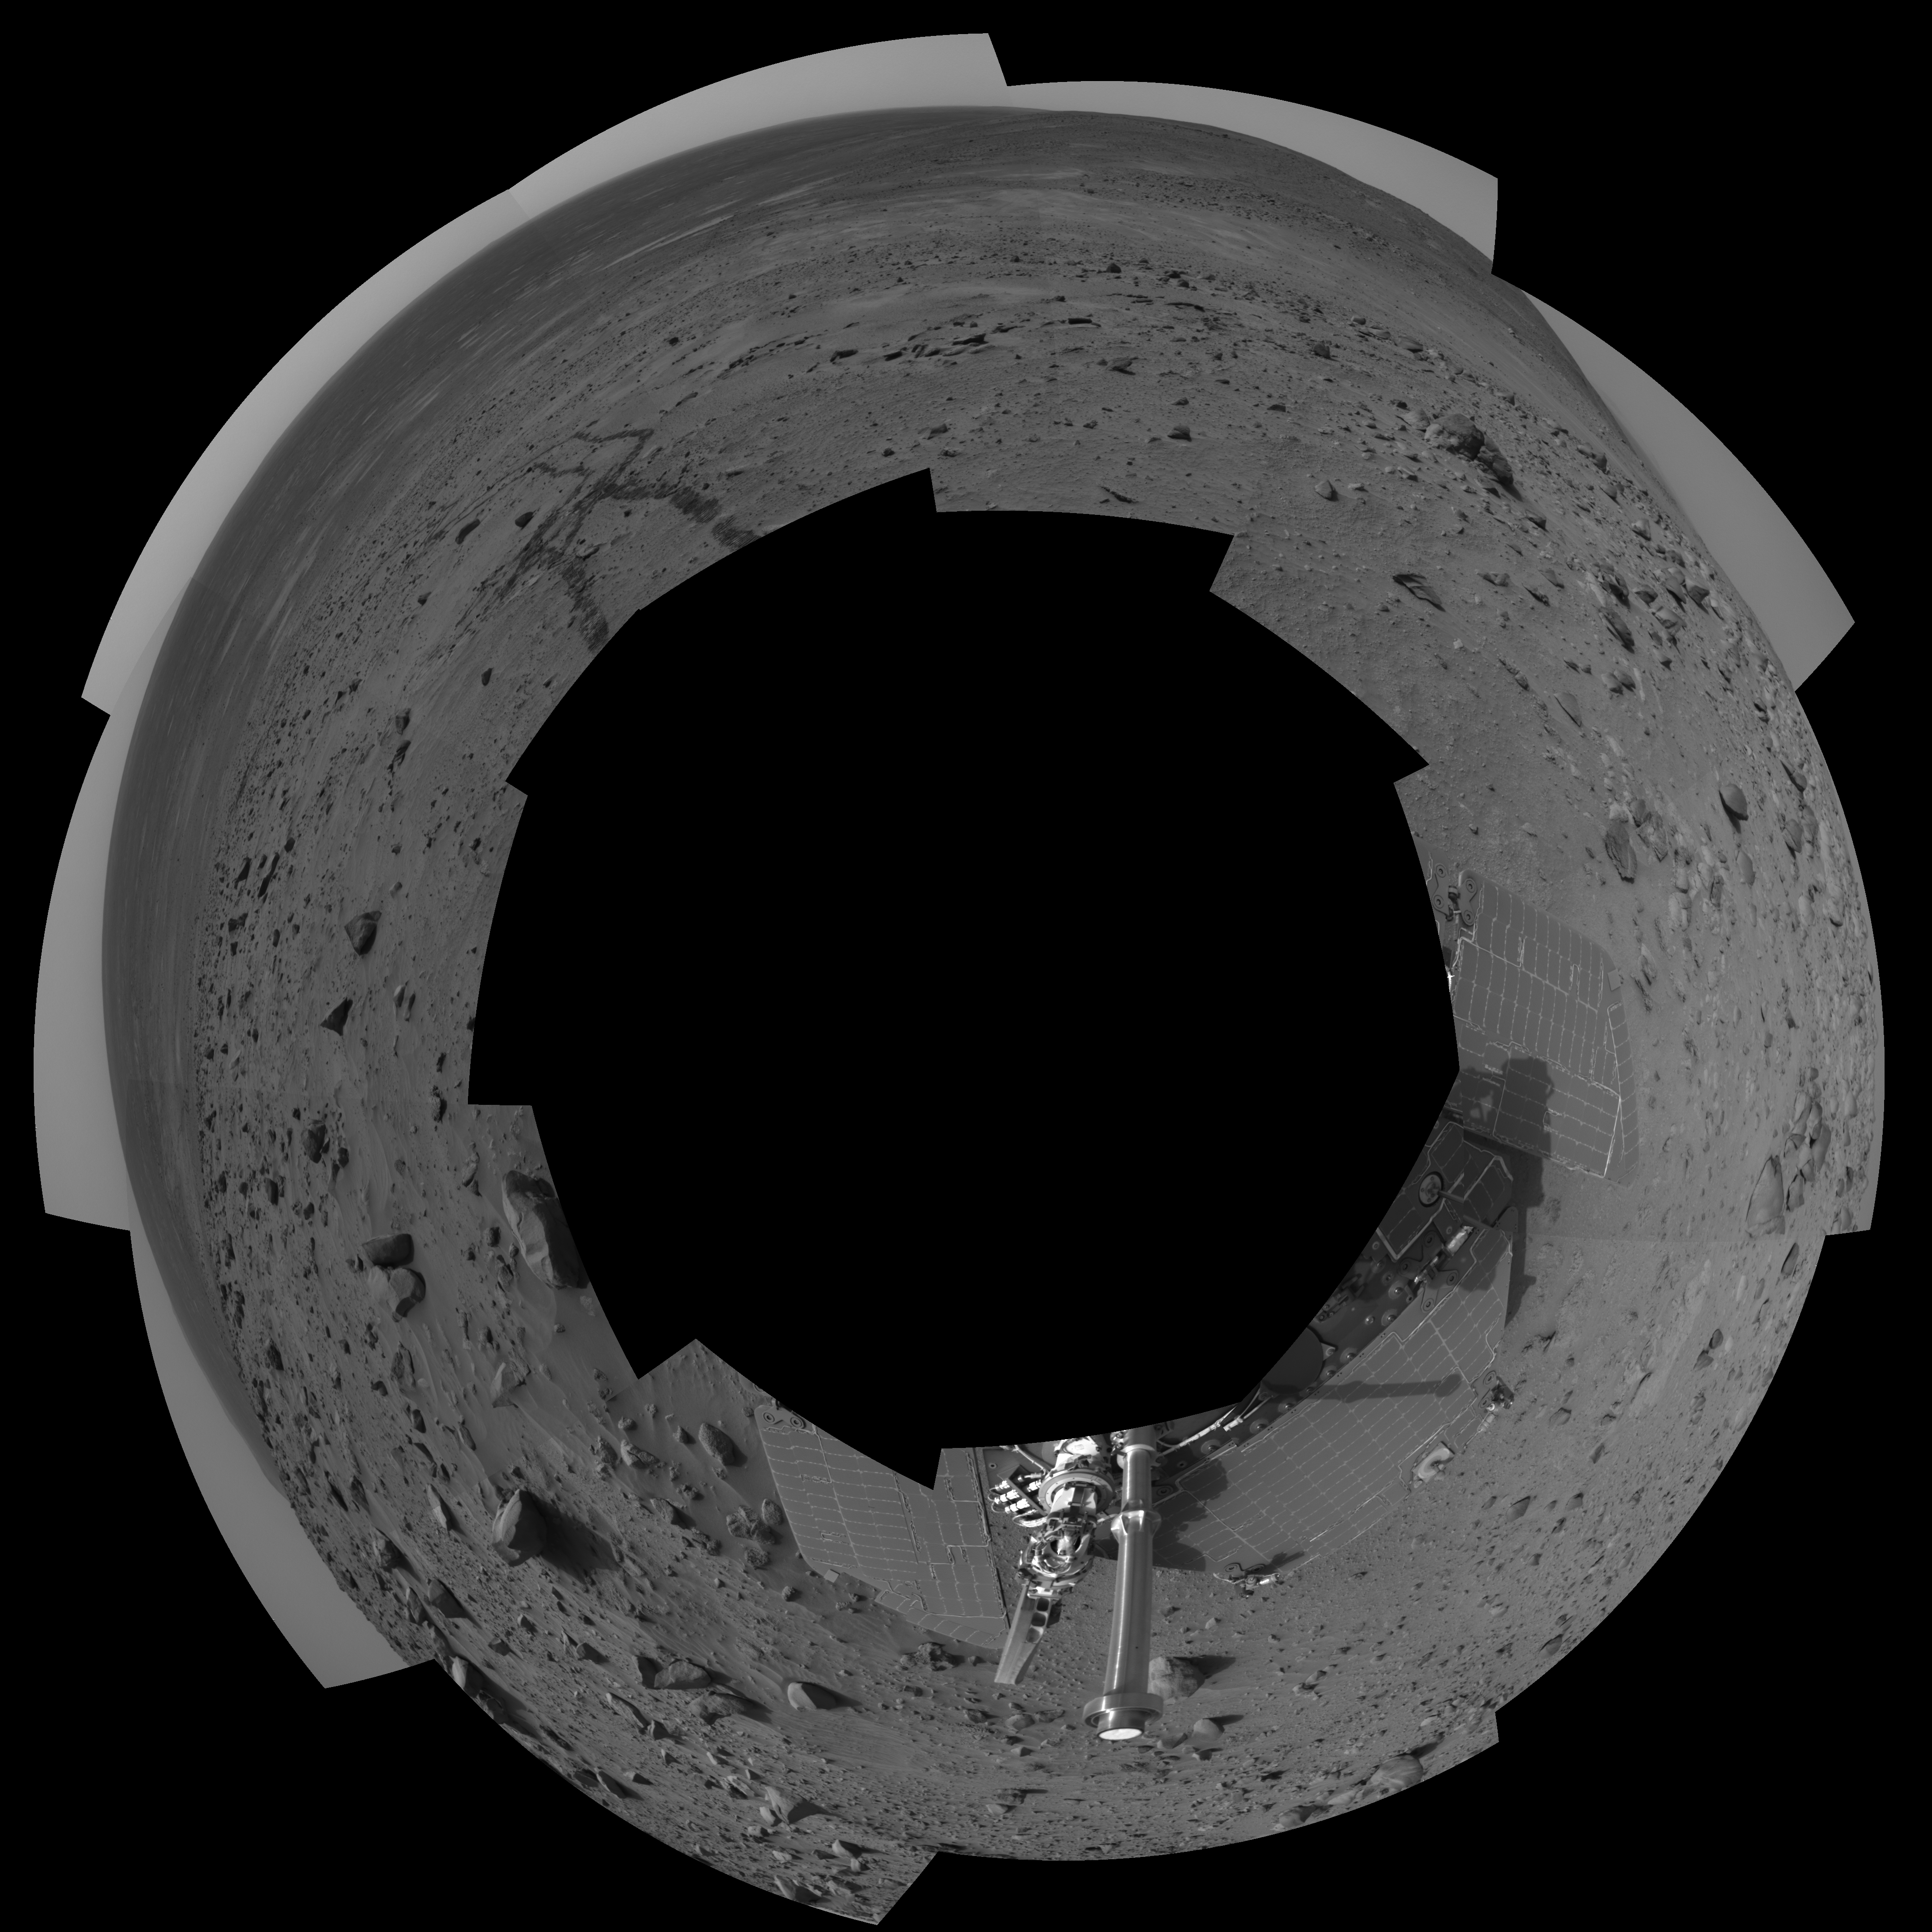

Spirit 360-Degree View, Sol 388 (polar)

NASA’s Mars Exploration Rover Spirit used its navigation camera to take the images combined into this 360-degree view of the rover’s surroundings on Spirit’s 388th martian day, or sol (Feb. 4, 2005). Spirit had driven about 13 meters (43 feet) uphill toward “Cumberland Ridge” on this sol. This location is catalogued as Spirit’s Site 102, Position 513. The view is presented in a cylindrical projection with geometric and brightness seam correction.

Credit: NASA/JPL